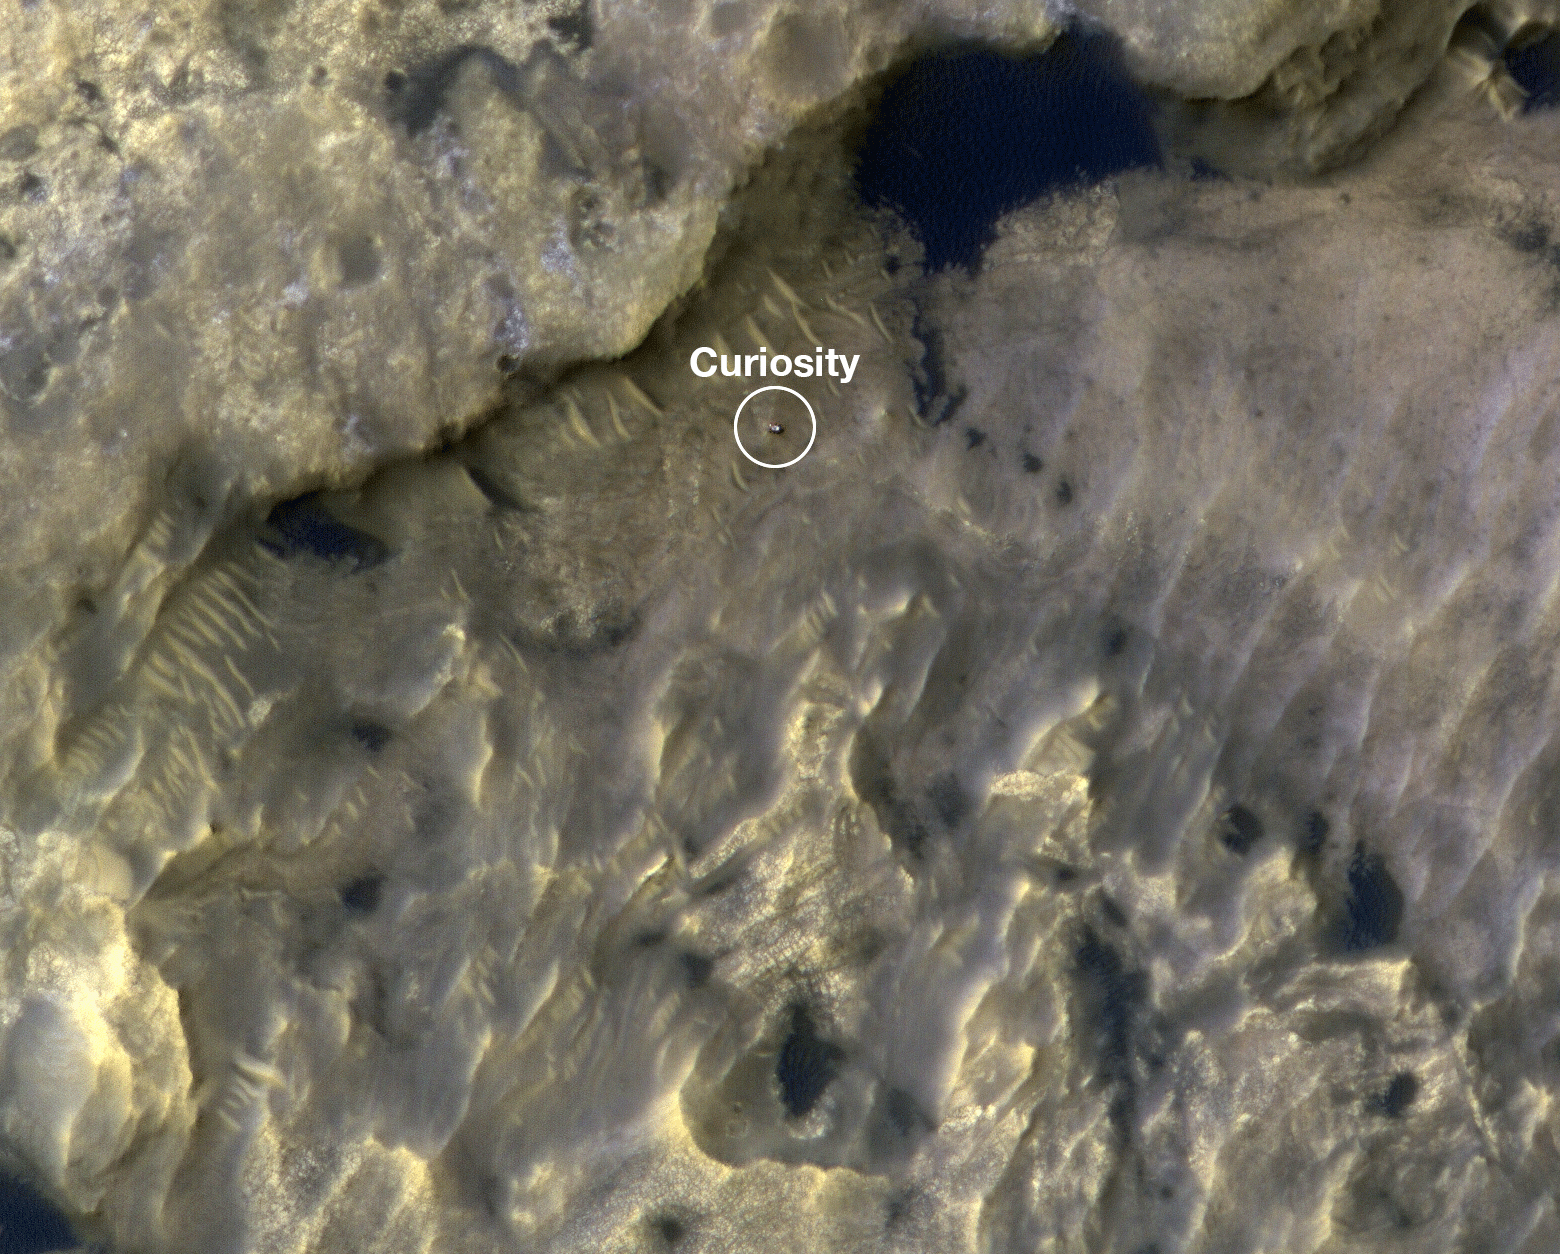

HiRISE Watches Curiosity Journey Across the Clay Unit

This animation shows the position of NASA’s Curiosity rover as it journeyed 1,106 feet (337 meters) through an area of Mount Sharp called “the clay-bearing unit” between May 31 and July 20, 2019. Each of these two images were taken by the HiRISE camera on NASA’s Mars Reconnaissance Orbiter.

The first image shows the rover, which appears as a gray speck, at a location called “Woodland Bay” (top center). The second shows “Sandside Harbour” (bottom center, near the dark sand patch). Look carefully and you can even see the rover’s tracks arcing to the right of the second image.

NASA’s Jet Propulsion Laboratory, a division of Caltech in Pasadena, California, manages the Mars Reconnaissance Orbiter Project as well as the Curiosity mission for NASA’s Science Mission Directorate, Washington. The University of Arizona, in Tucson, operates HiRISE, which was built by Ball Aerospace & Technologies Corp., in Boulder, Colorado.

Credit: NASA/JPL-Caltech/University of Arizona